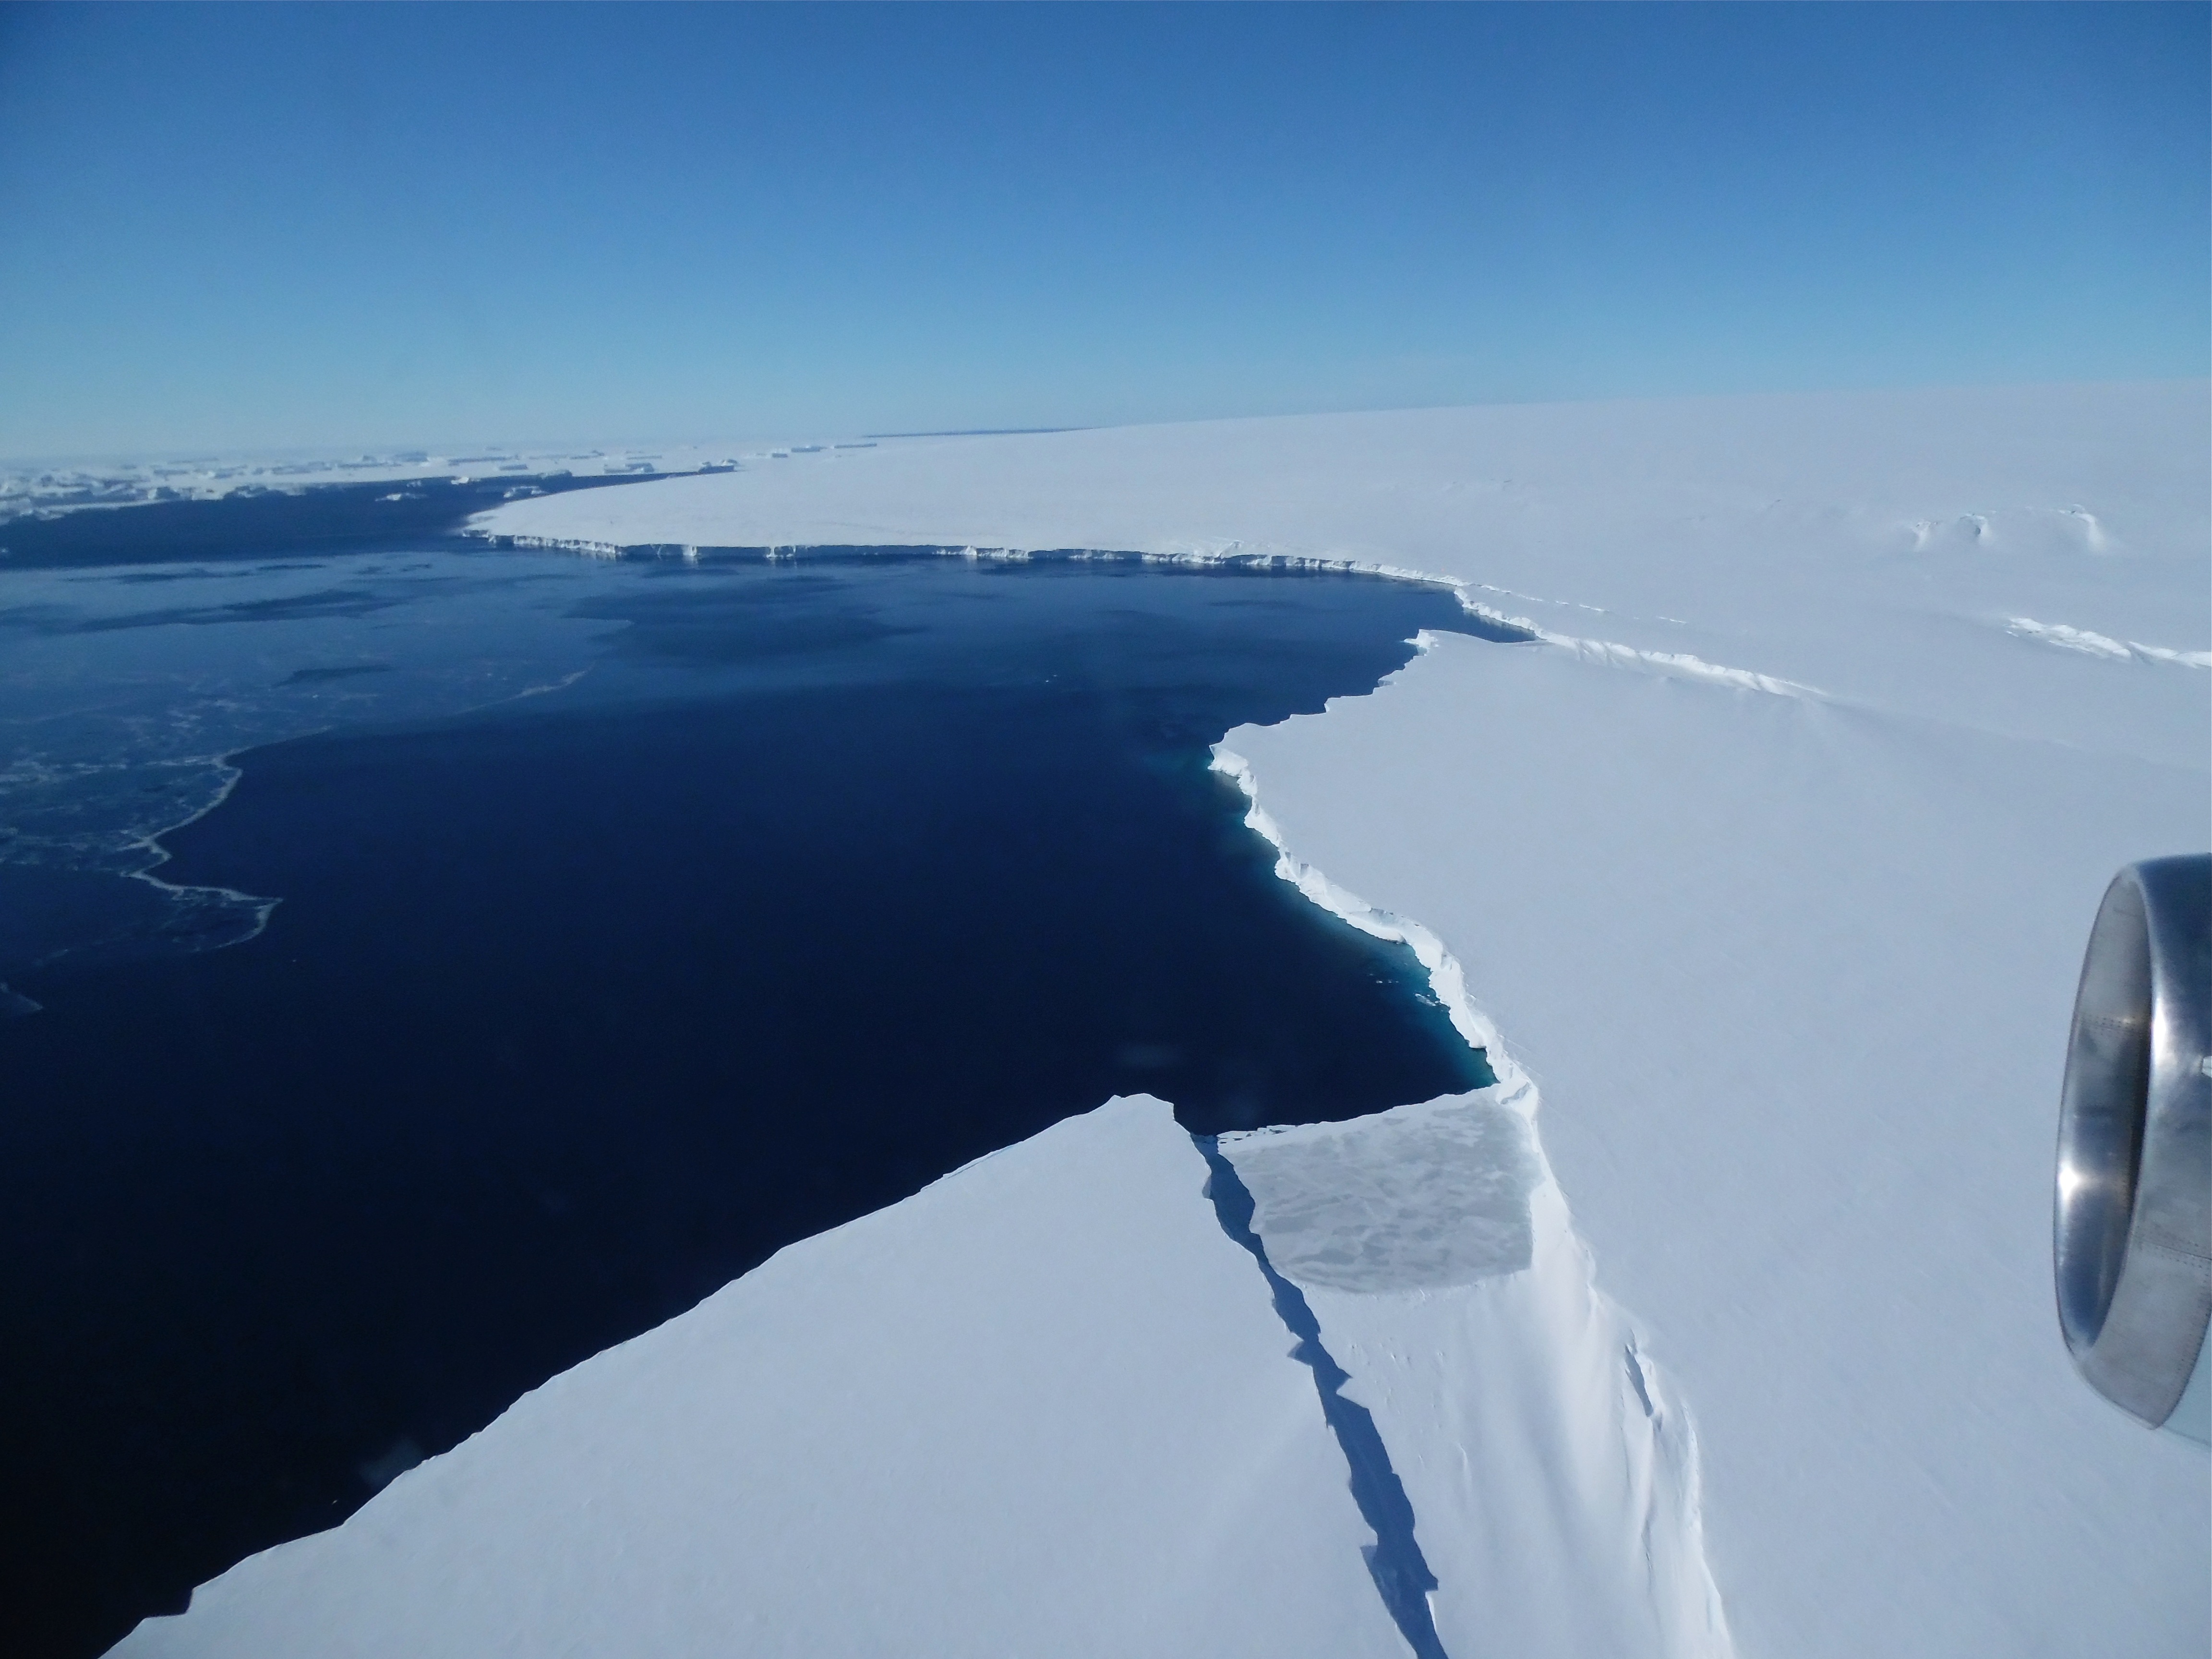

Thurston Island

The Thurston Island calving front off of western Antarctica as seen from the window of NASA's DC-8 on Nov. 5, 2014. NASA’s Operation IceBridge collected some rare images on a flight out of Punta Arenas, Chile on Nov. 5, 2014, on a science flight over western Antarctica dubbed Ferrigno-Alison-Abbott 01. The crew snapped a few shots of a calving front of the Antarctic ice sheet. This particular flight plan was designed to collect data on changes in ice elevation along the coast near the Ferrigno and Alison ice streams, on the Abbot Ice Shelf, and grounded ice along the Eights Coast.

Credit: NASA/Jim Yungel